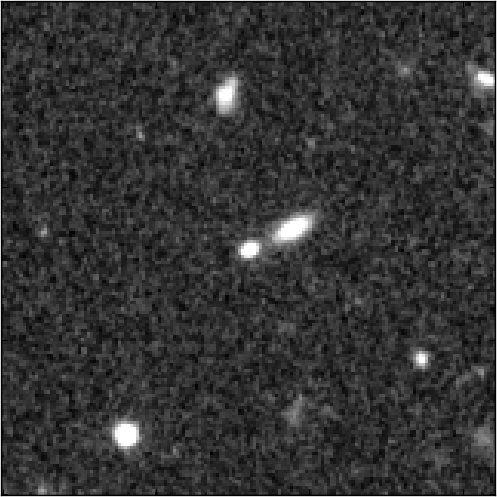

SN UDS10Wil’s Host Galaxy

Object Name: Supernova Wilson, SN UDS10Wil
Object Description: Type Ia Supernova
Instrument: HST/WFC3/IR
Filters: F125W (J) and F160W (H)

Credit: NASA, ESA, A. Riess (STScI and JHU), and D. Jones and S. Rodney (JHU)